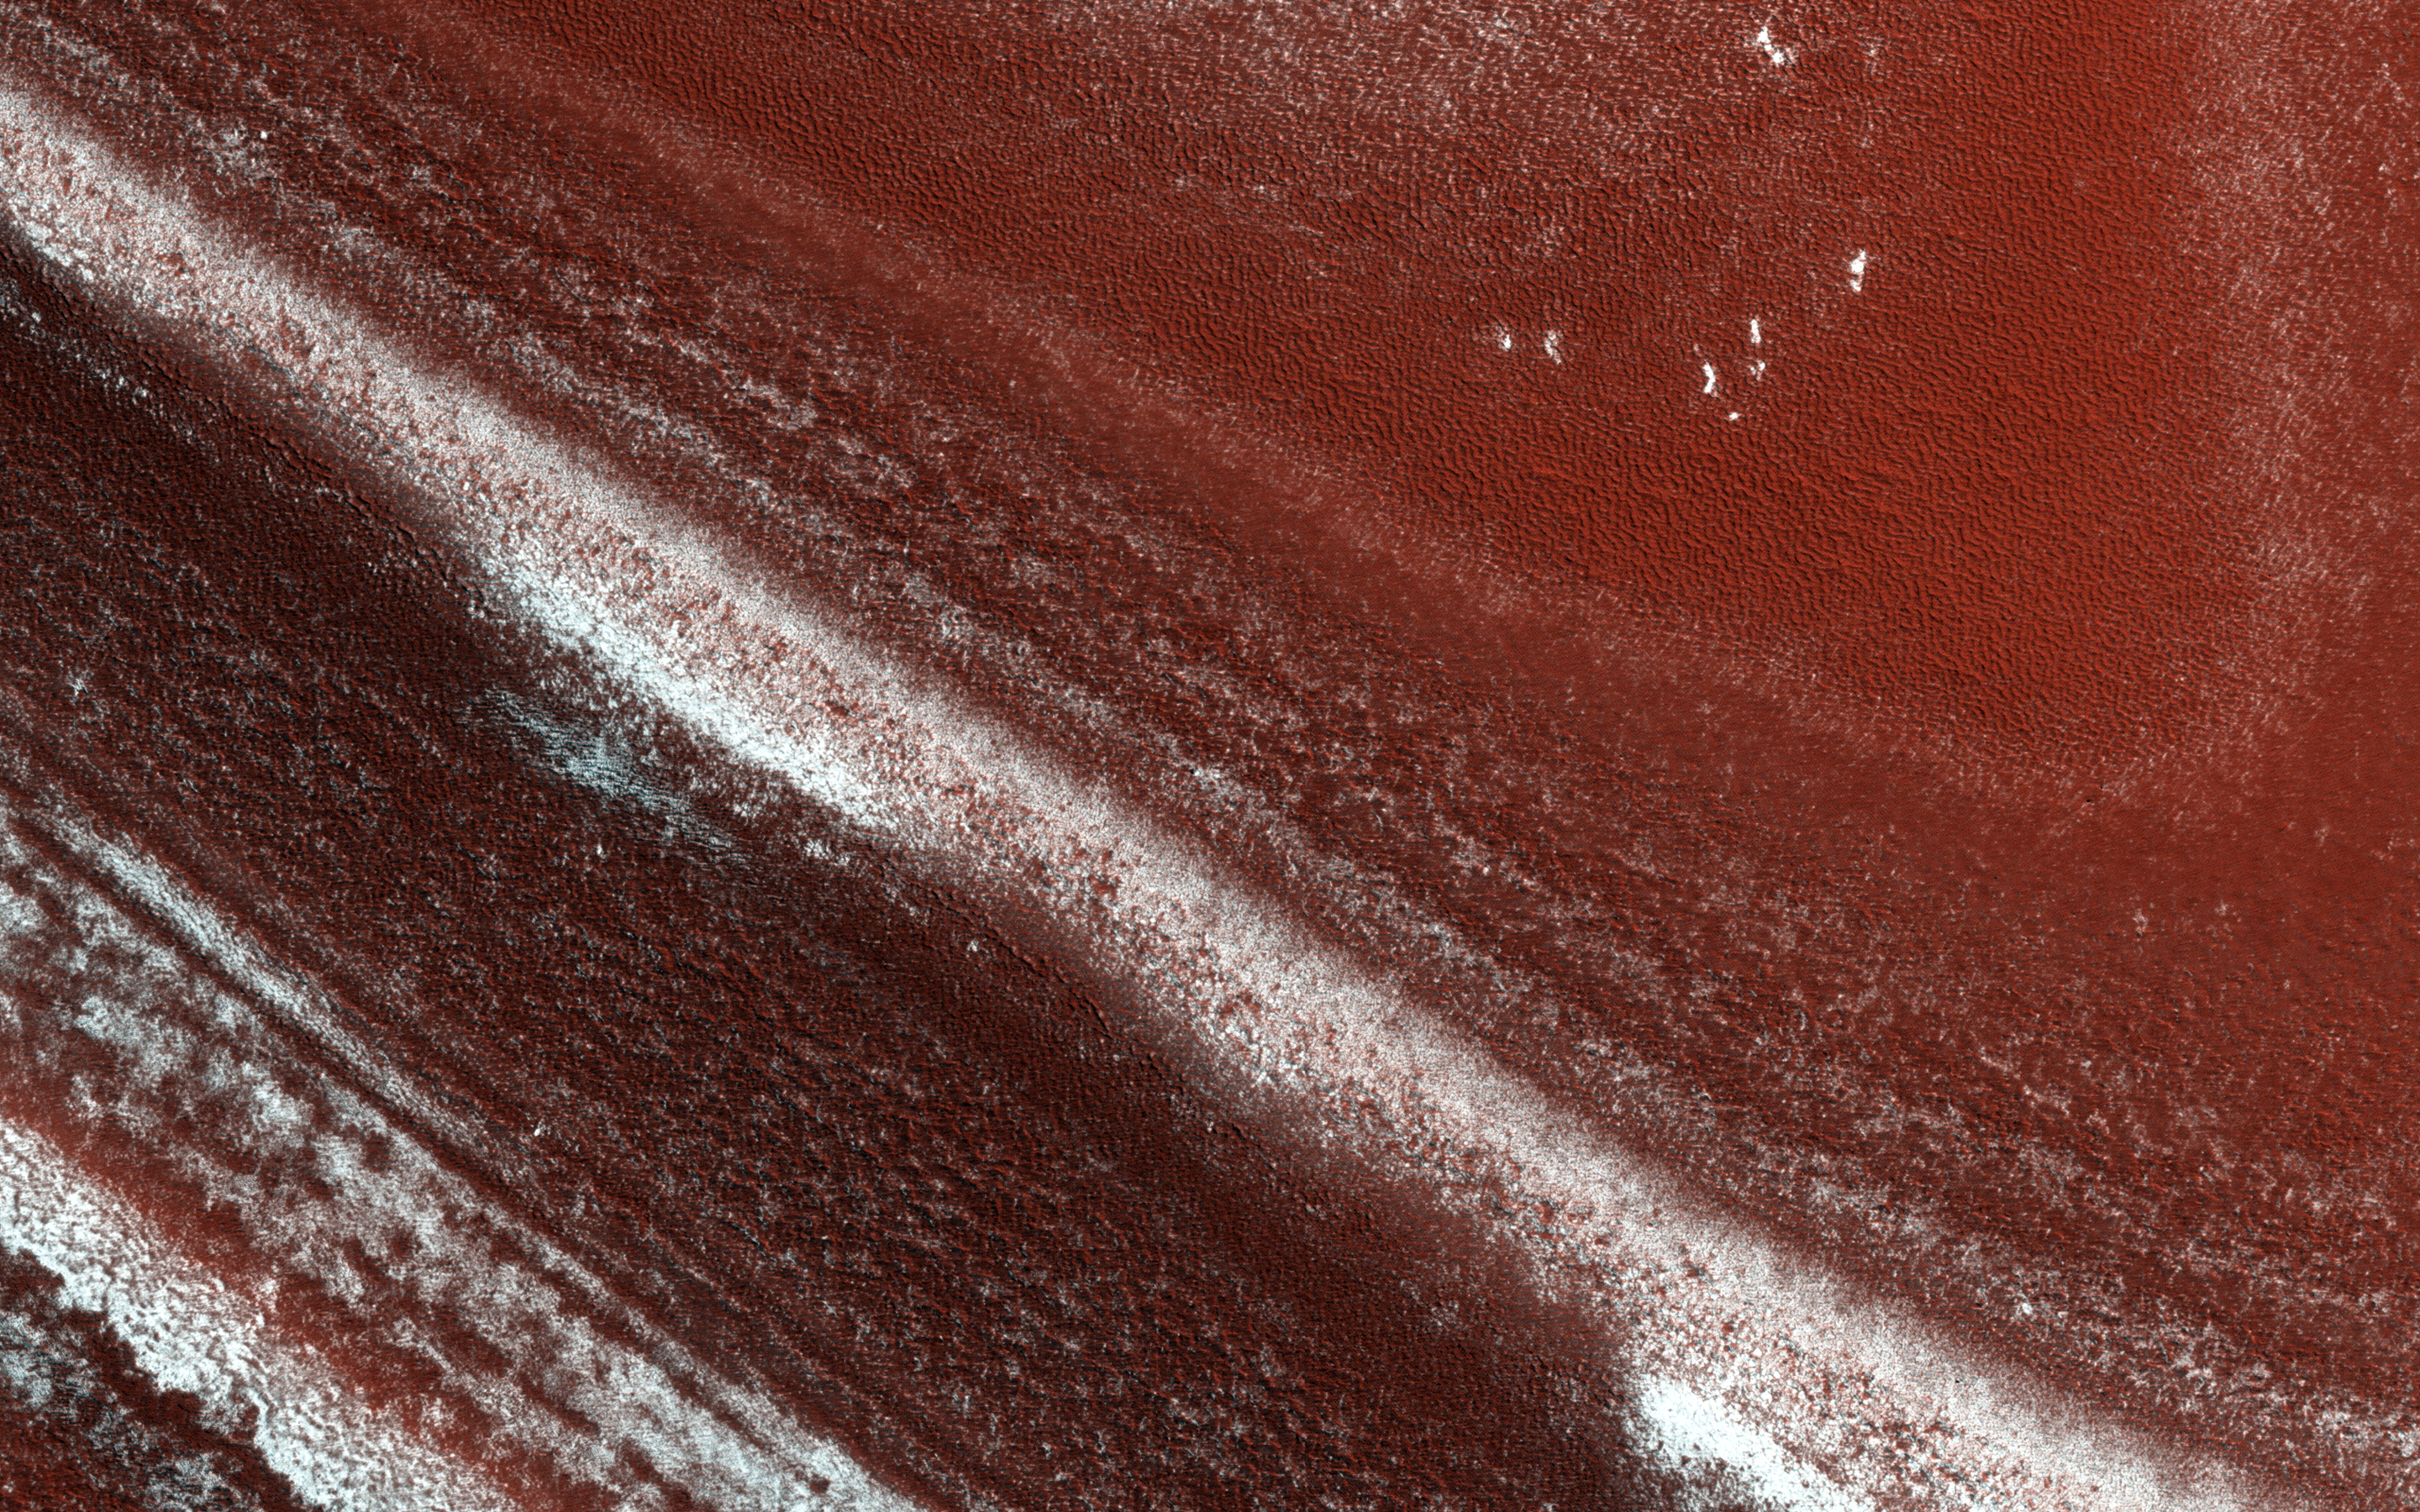

North Polar Cap Layers and Ledges

At the edge of Mars’ permanent North Polar cap, we see an exposure of the internal layers, each with a different mix of water ice, dust and dirt. These layers are believed to correspond to different climate conditions over the past tens of thousands of years.

When we zoom in closer, we see that the distinct layers erode differently. Some are stronger and more resistant to erosion, others only weakly cemented. The strong layers form ledges.

The University of Arizona, Tucson, operates HiRISE, which was built by Ball Aerospace & Technologies Corp., Boulder, Colo. NASA’s Jet Propulsion Laboratory, a division of the California Institute of Technology in Pasadena, manages the Mars Reconnaissance Orbiter Project for NASA’s Science Mission Directorate, Washington.

Credit: NASA/JPL-Caltech/Univ. of Arizona